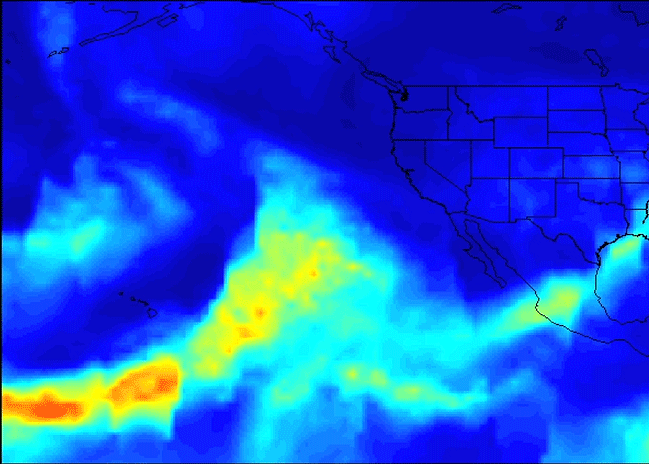

Series of Storms Battering California Tracked by NASA’s AIRS Instrument

A series of atmospheric rivers that brought drought-relieving rains, heavy snowfall and flooding to California this week is highlighted in a new movie created with satellite data from the Atmospheric Infrared Sounder (AIRS) instrument on NASA’s Aqua satellite.

The images of atmospheric water vapor were collected by AIRS between January 7 and 11. They show the amount of moisture present in the atmosphere and its movement across the Pacific Ocean to the United States, where much of it fell as rain or snow.

In early January 2017, the Western U.S. experienced rain and flooding from a series of storms flowing to America on multiple streams of moist air, each individually known as an atmospheric river. Atmospheric rivers are typically 250 to 375 miles (400 to 600 kilometers) wide. The term “Pineapple Express” refers to atmospheric rivers that originate near or just east of the Hawaiian Islands and terminate along the West Coast of North America. Other atmospheric rivers originate in the tropical Western Pacific Ocean and take on a more west-to-east orientation near the U.S. West Coast.

Several distinct plumes of moisture are apparent in the AIRS imagery. The first of three atmospheric river events occurred on January 7 and 8. This was a classic Pineapple Express, featuring an uninterrupted supply of heavy moisture drawn up from the deep tropics. This was the wettest storm of the series, producing very heavy rainfall, more than 1 foot (0.3 meter), in parts of Central and Northern California, with relatively smaller amounts of snow at the highest elevations of the Sierra Nevada.

The second blob of heavy moisture, from January 8 to 10 to the west of California, likely originated thousands of miles to the west, in the tropical Western Pacific. This atmospheric river did not maintain its tropical connection. However, it still produced prodigious rainfall totals in Northern California and much more snow than the first event, since the storm had a more northern and colder trajectory.

A third storm, the coldest of the three events, moved through California on January 11 and 12, producing significant rainfall, as well as snow at higher elevations.

The movie ends with another atmospheric river attempting to form on January 11 and 12 to the west of Hawaii, transporting moisture into the storm track.

About AIRS
The Atmospheric Infrared Sounder, AIRS, in conjunction with the Advanced Microwave Sounding Unit, AMSU, senses emitted infrared and microwave radiation from Earth to provide a three-dimensional look at Earth’s weather and climate. Working in tandem, the two instruments make simultaneous observations all the way down to Earth’s surface, even in the presence of heavy clouds. With more than 2,000 channels sensing different regions of the atmosphere, the system creates a global, three-dimensional map of atmospheric temperature and humidity, cloud amounts and heights, greenhouse gas concentrations, and many other atmospheric phenomena. Launched into Earth orbit in 2002, the AIRS and AMSU instruments fly onboard NASA’s Aqua spacecraft and are managed by NASA’s Jet Propulsion Laboratory in Pasadena, California, under contract to NASA. JPL is a division of the California Institute of Technology in Pasadena.

Credit: NASA/JPL-Caltech